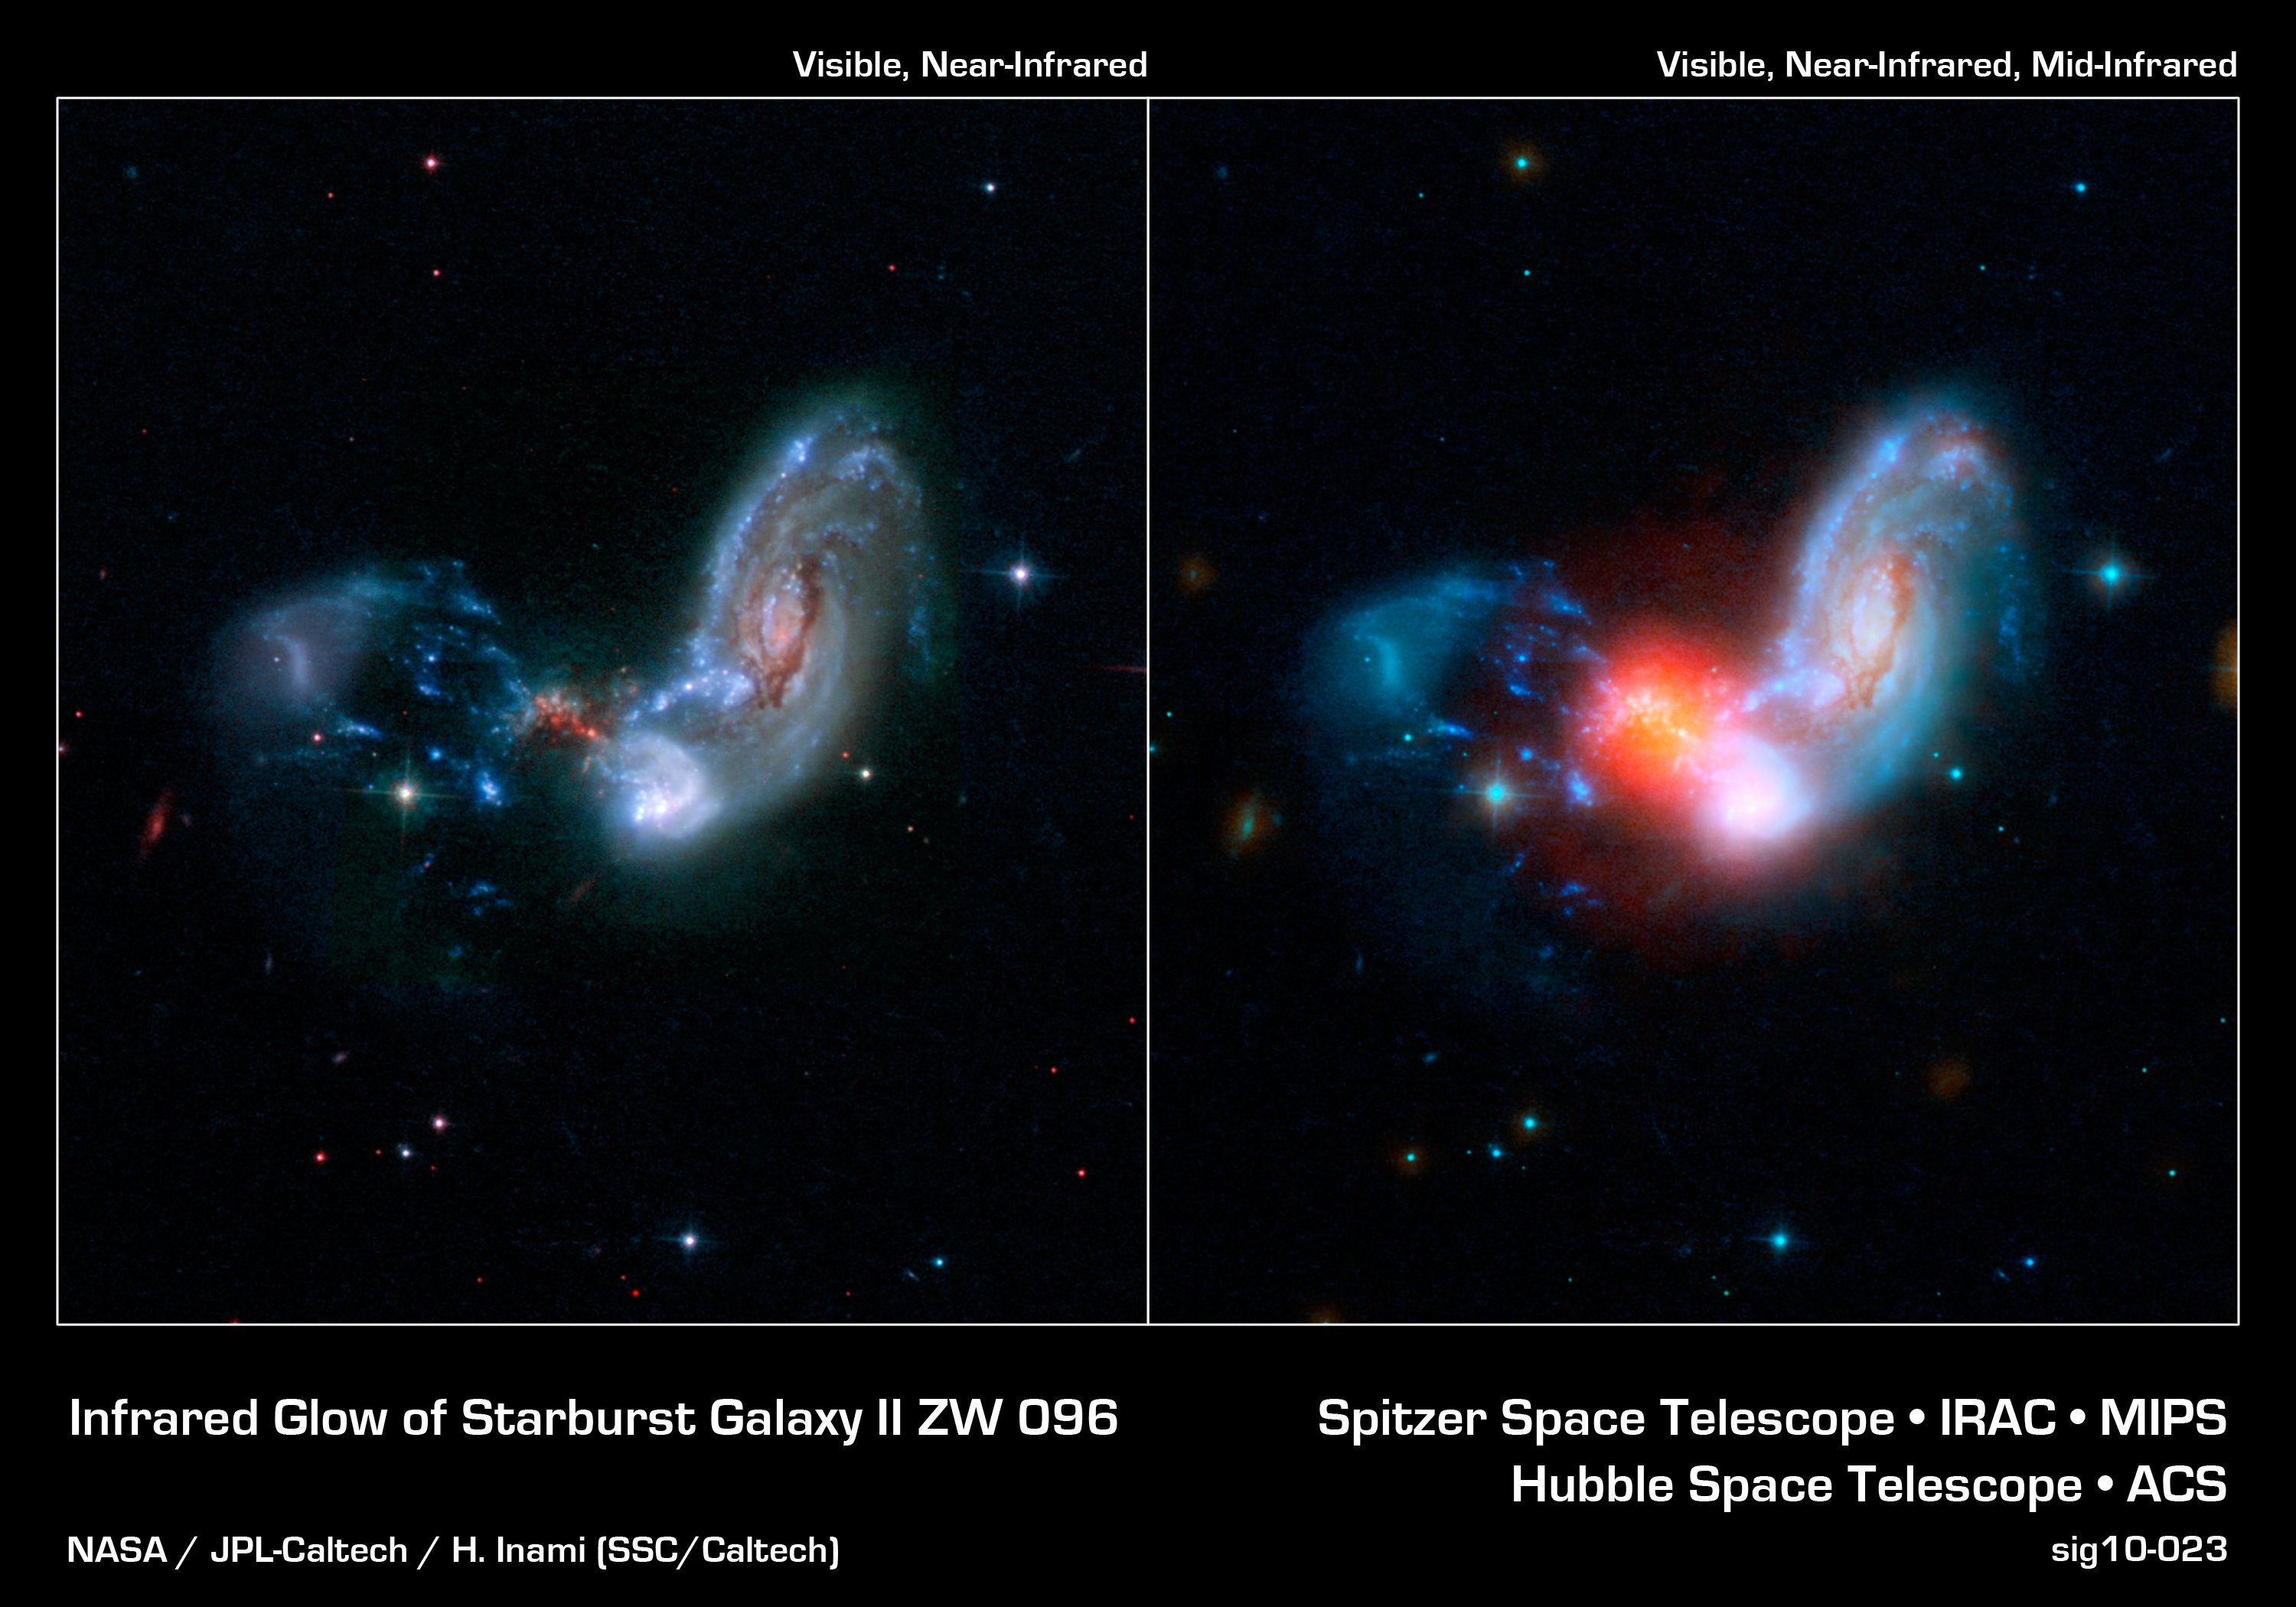

A Powerful Shrouded Starburst

These images show how a brilliant burst of star formation (red glow, right image) is revealed in infrared observations from NASA's Spitzer Space Telescope. The collision of two spiral galaxies, has triggered this luminous starburst, the brightest ever seen taking place away from the centers, or nuclei, of merging galaxies.

The merging galaxies, known collectively as II Zw 096, can be clearly seen in the image from NASA's Hubble Space Telescope (left). This image combines light spanning the far-ultraviolet through the near-infrared. The real action in this galactic train wreck is barely hinted at in the red speckles near the middle of it all.

The booming blast of star formation only jumps out when Spitzer's mid-infrared view, represented in red, is folded into the mix (right). This tiny region may be as small as 700 light-years across - just a tiny portion of the full 50,000 light-year extent of II Zw 096 - yet it blasts out 80 percent of the infrared light from this galactic tumult. The surrounding shroud of dust renders the stars here nearly invisible in other wavelengths of light.

Researchers were surprised to see such a brilliant infrared glow in an area so far offset from the center of the spiral galaxy. Starbursts are often found crammed into the very centers of merging galaxies, but this is the brightest starburst ever seen outside a galaxy's nucleus. Based on Spitzer data, researchers estimate the starburst is cranking out stars at the breakneck pace of around 100 solar masses, or masses of our Sun, per year.

The Hubble image (left) represents ultraviolet light at a wavelength of 0.15 microns as blue, visible light at 0.44 microns as cyan, and near infrared light at 0.9 microns as red.

In the combined image (right) Hubble's far-ultraviolet and visible light at wavelengths of 0.15 and 0.44 microns is shown as blue, and the near infrared light at 0.9 microns is cyan. Spitzer's infrared light at 4.5 microns is represented by orange, and the mid-infrared light at 8.0 and 24 microns is red.

Credit: NASA/JPL-Caltech/STScI/H. Inami (SSC/Caltech)